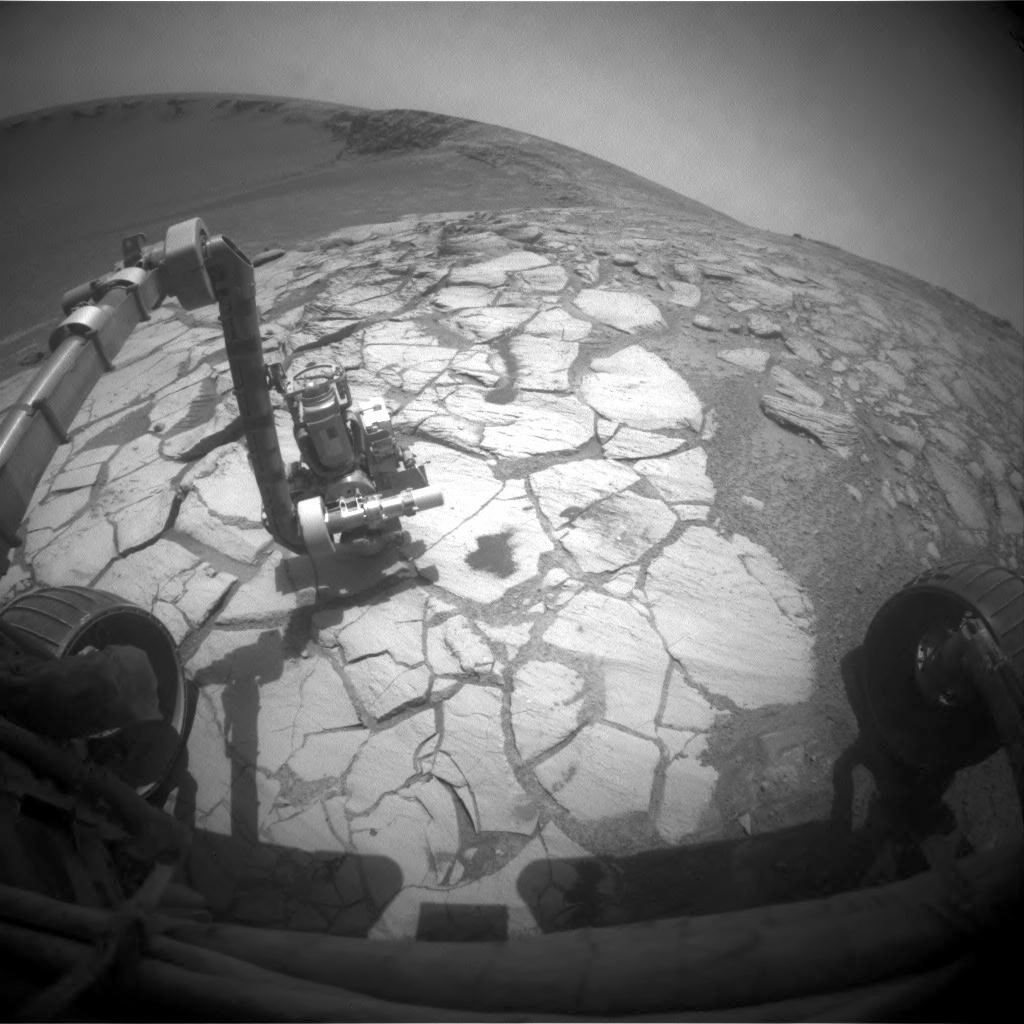

Opportunity at Work Inside Victoria Crater

NASA’s Mars Exploration Rover Opportunity used its front hazard-identification camera to capture this wide-angle view of its robotic arm extended to a rock in a bright-toned layer inside Victoria Crater.

The image was taken during the rover’s 1,322nd Martian day, or sol (Oct. 13, 2007).

Victoria Crater has a scalloped shape of alternating alcoves and promontories around the crater’s circumference. Opportunity descended into the crater two weeks earlier, within an alcove called “Duck Bay.” Counterclockwise around the rim, just to the right of the arm in this image, is a promontory called “Cabo Frio.”

Credit: NASA/JPL-Caltech